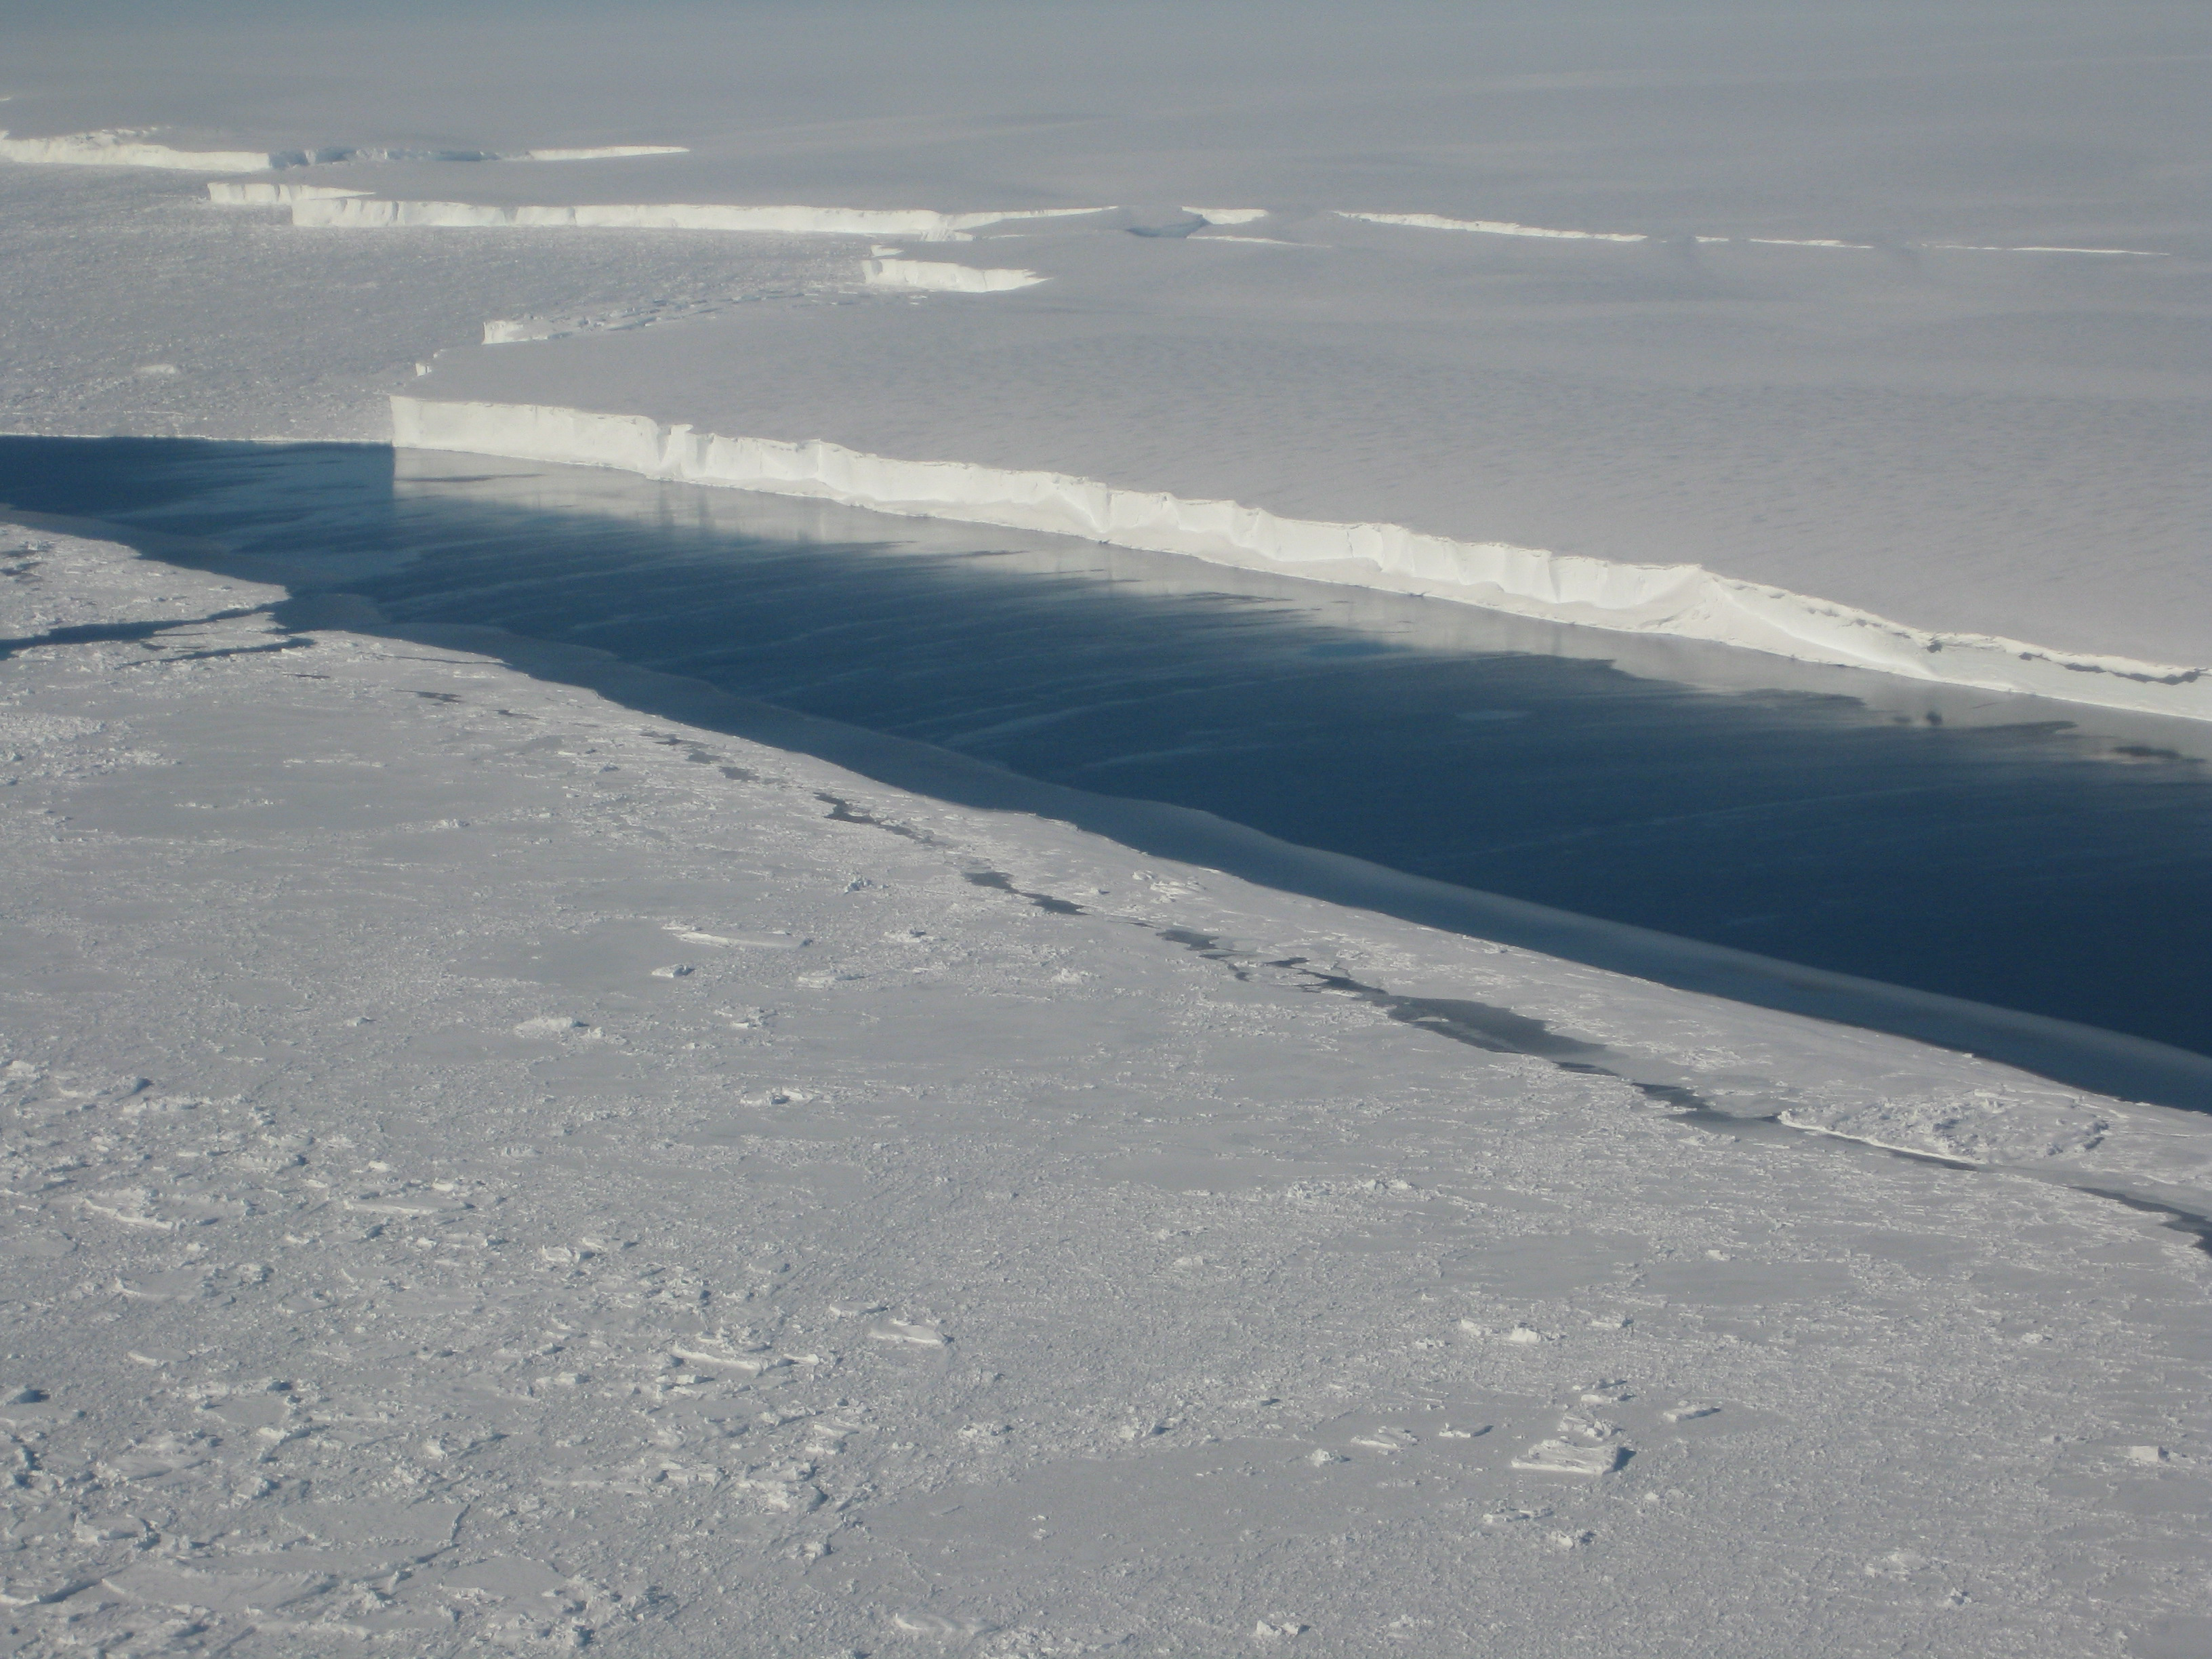

Ice Front at Venable Ice Shelf

This photo shows the ice front of Venable Ice Shelf, West Antarctica, in October 2008. It is an example of a small-size ice shelf that is a large melt water producer. The image was taken onboard the Chilean Navy P3 aircraft during the NASA/Centro de Estudios Cientificos, Chile campaign of Fall 2008 in Antarctica.

Credit: NASA/JPL-Caltech/UC Irvine